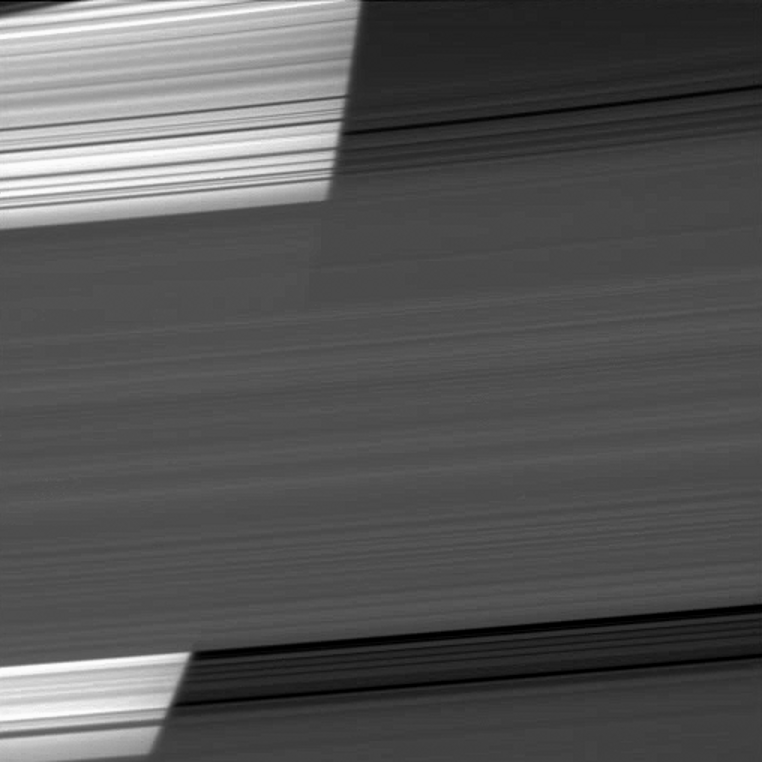

Saturn Bright Through Rings

The limb of Saturn appears bright as the Cassini spacecraft peers through several of the planet’s rings.

The curvature of the planet can be seen on the bright left half of the image. From top to bottom are the C, B and A rings. The odd appearance of the rings as they cross the limb down the middle of the image is an optical illusion caused by the brightly reflective planet and the darkness of space as seen through rings which have varying densities of particles.

On the left of the image, the dense parts of the rings are blocking light reflected off Saturn, so they appear darker than the less dense parts of the ring that allow light to pass through to the spacecraft’s camera. On the right, faint sunlight reflecting off the rings appears brighter than the darkness of space.

The densest parts of the B ring, running through the horizontal center of the image, do not let much of the light reflected off Saturn pass through to the spacecraft’s camera. Because the ring itself is lit by sunshine, the B ring appears almost uniform from left to right in the image.

The shadow of the rings on the planet can be discerned darkening a part of the planet on the upper left. This view looks toward the northern, sunlit side of the rings from about 5 degrees above the ringplane.

The original image was taken using a compression scheme that reduces the image file size on the spacecraft’s data recorder. Scale in the original image was 20 kilometers (12 miles) per pixel. To enhance the visibility of features, the image was scaled down to 70 percent of its original size. The image was taken in visible light with the Cassini spacecraft wide-angle camera on Dec. 26, 2009. The view was obtained at a distance of approximately 225,000 kilometers (140,000 miles) from Saturn and at a Sun-Saturn-spacecraft, or phase, angle of 7 degrees.

The Cassini-Huygens mission is a cooperative project of NASA, the European Space Agency and the Italian Space Agency. The Jet Propulsion Laboratory, a division of the California Institute of Technology in Pasadena, manages the mission for NASA’s Science Mission Directorate, Washington, D.C. The Cassini orbiter and its two onboard cameras were designed, developed and assembled at JPL. The imaging operations center is based at the Space Science Institute in Boulder, Colo.

Credit: NASA/JPL/Space Science Institute